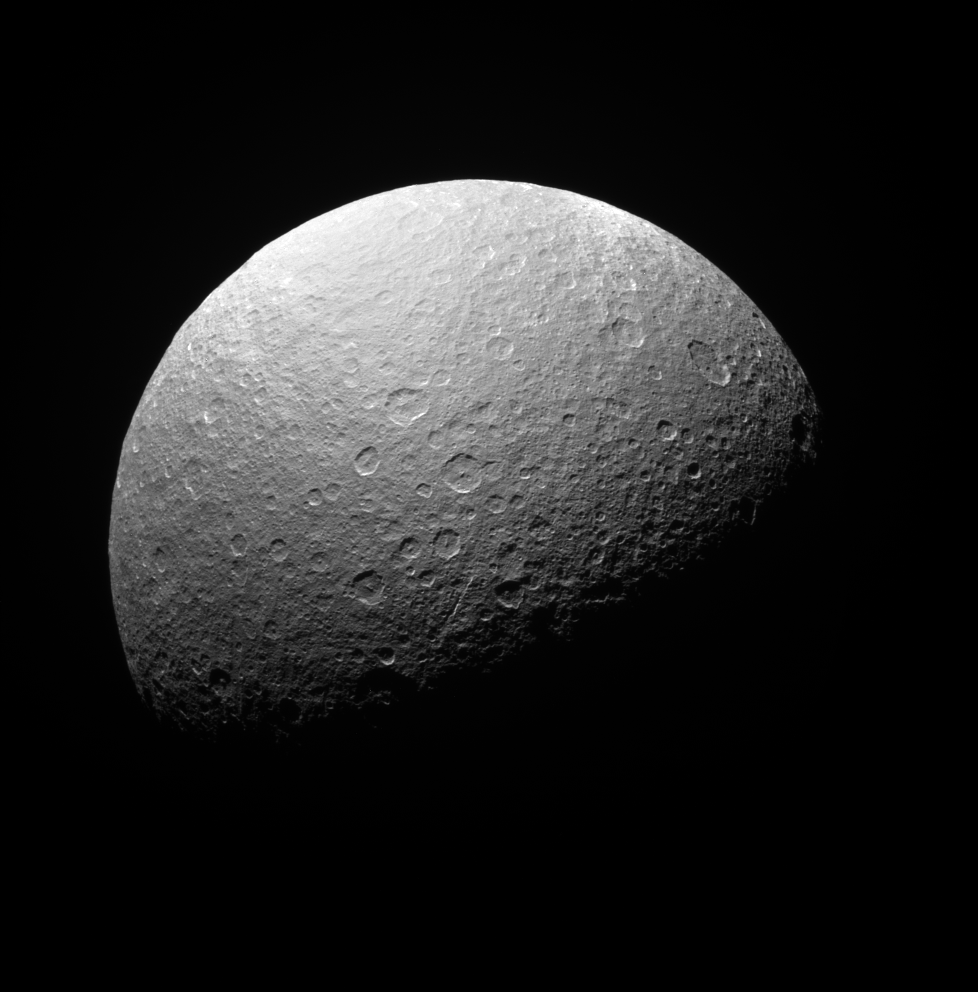

South on Rhea

The Cassini spacecraft surveys the south polar region of icy Rhea.

This is a similar view to PIA07572. This view is a bit farther south and has slightly different solar illumination.

Cassini flybys have shown that Rhea is not differentiated, or separated into distinct layers; instead, it appears to be a mixture of approximately 75 percent ices and 25 percent rock and metal.

Saturn’s second-largest moon, Rhea is 1,528 kilometers (949 miles) wide.

The image was taken with the Cassini spacecraft narrow-angle camera on April 12, 2008 using a spectral filter sensitive to wavelengths of ultraviolet light centered at 338 nanometers. The view was acquired at a distance of approximately 345,000 kilometers (214,000 miles) from Rhea and at a Sun-Rhea-spacecraft, or phase, angle of 73 degrees. Image scale is 2 kilometers (1 mile) per pixel.

The Cassini-Huygens mission is a cooperative project of NASA, the European Space Agency and the Italian Space Agency. The Jet Propulsion Laboratory, a division of the California Institute of Technology in Pasadena, manages the mission for NASA’s Science Mission Directorate, Washington, D.C. The Cassini orbiter and its two onboard cameras were designed, developed and assembled at JPL. The imaging operations center is based at the Space Science Institute in Boulder, Colo.

Credit: NASA/JPL/Space Science Institute